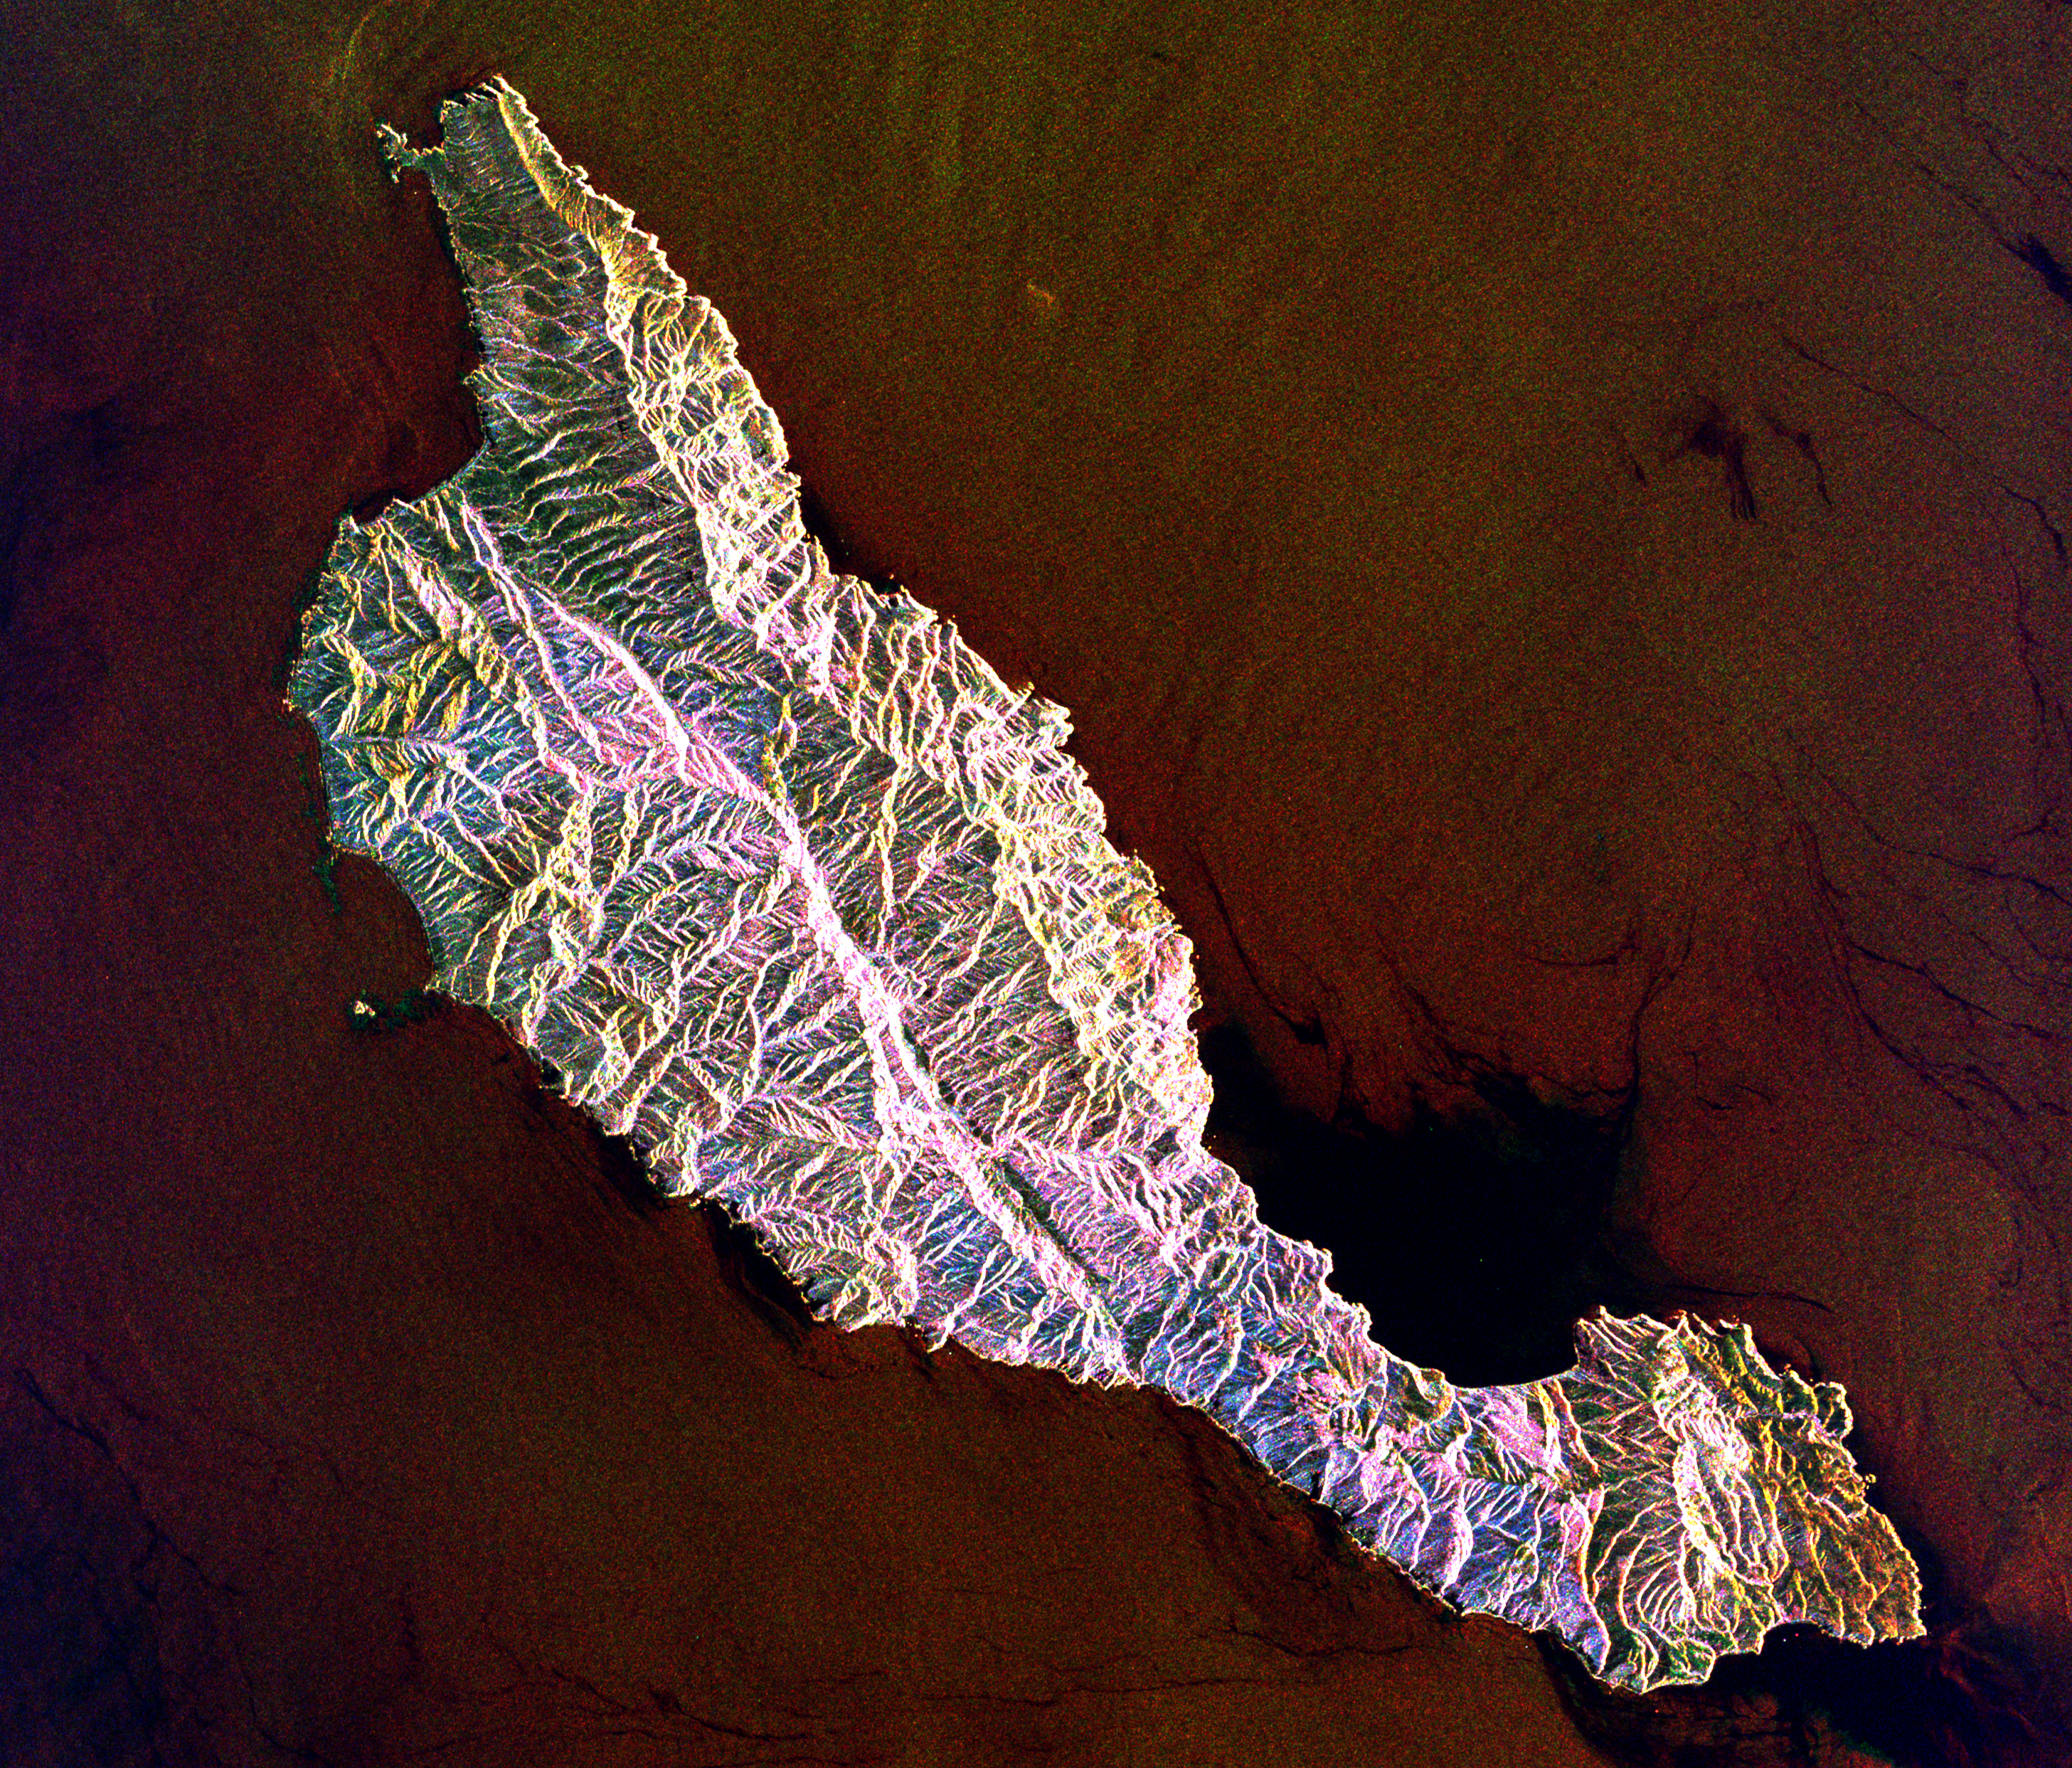

Space Radar Image of Santa Cruz Island, California

This space radar image shows the rugged topography of Santa Cruz Island, part of the Channel Islands National Park in the Pacific Ocean off the coast of Santa Barbara and Ventura, Calif. Santa Cruz, the largest island of the national park, is host to hundreds of species of plants, animals and birds, at least eight of which are known nowhere else in the world. The island is bisected by the Santa Cruz Island fault, which appears as a prominent line running from the upper left to the lower right in this image. The fault is part of the Transverse Range fault system, which extends eastward from this area across Los Angeles to near Palm Springs, Calif. Color variations in this image are related to the different types of vegetation and soils at the surface. For example, grass-covered coastal lowlands appear gold, while chaparral and other scrub areas appear pink and blue.

The image is 35 kilometers by 32 kilometers (22 miles by 20 miles) and is centered at 33.8 degrees north latitude, 119.6 degrees west longitude. North is toward upper right. The colors are assigned to different radar frequencies and polarizations as follows: red is L-band, horizontally transmitted and received; green is C-band, horizontally transmitted and received; and blue is C-band, horizontally transmitted and vertically received.

The image was acquired by the Spaceborne Imaging Radar-C/X-band Synthetic Aperture Radar (SIR-C/X-SAR) on October 10, 1994, onboard the space shuttle Endeavour. SIR-C/X-SAR, a joint mission of the German, Italian and United States space agencies, is part of NASA’s Mission to Planet Earth program.

Credit: NASA/JPL